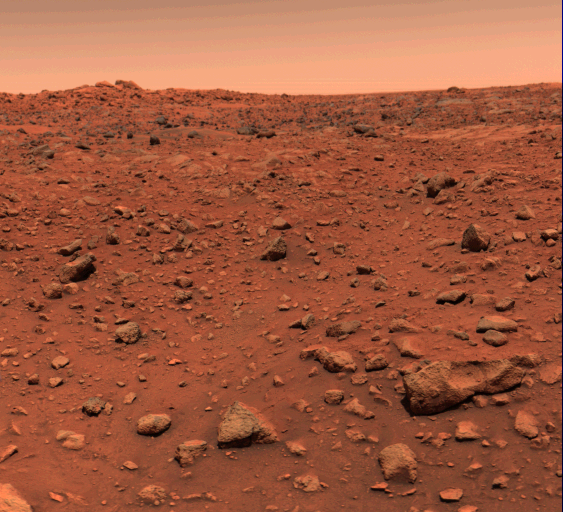

First Color Image From Viking Lander 1

This color picture of Mars was taken July 21–the day following Viking l’s successful landing on the planet. The local time on Mars is approximately noon. The view is southeast from the Viking. Orange-red surface materials cover most of the surface, apparently forming a thin veneer over darker bedrock exposed in patches, as in the lower right. The reddish surface materials may be limonite (hydrated ferric oxide). Such weathering products form on Earth in the presence of water and an oxidizing atmosphere. The sky has a reddish cast, probably due to scattering and reflection from reddish sediment suspended in the lower atmosphere. The scene was scanned three times by the spacecraft’s camera number 2, through a different color filter each time. To assist in balancing the colors, a second picture was taken of z test chart mounted on the rear of the spacecraft. Color data for these patches were adjusted until the patches were an appropriate color of gray. The same calibration was then used for the entire scene.

Credit: NASA/JPL